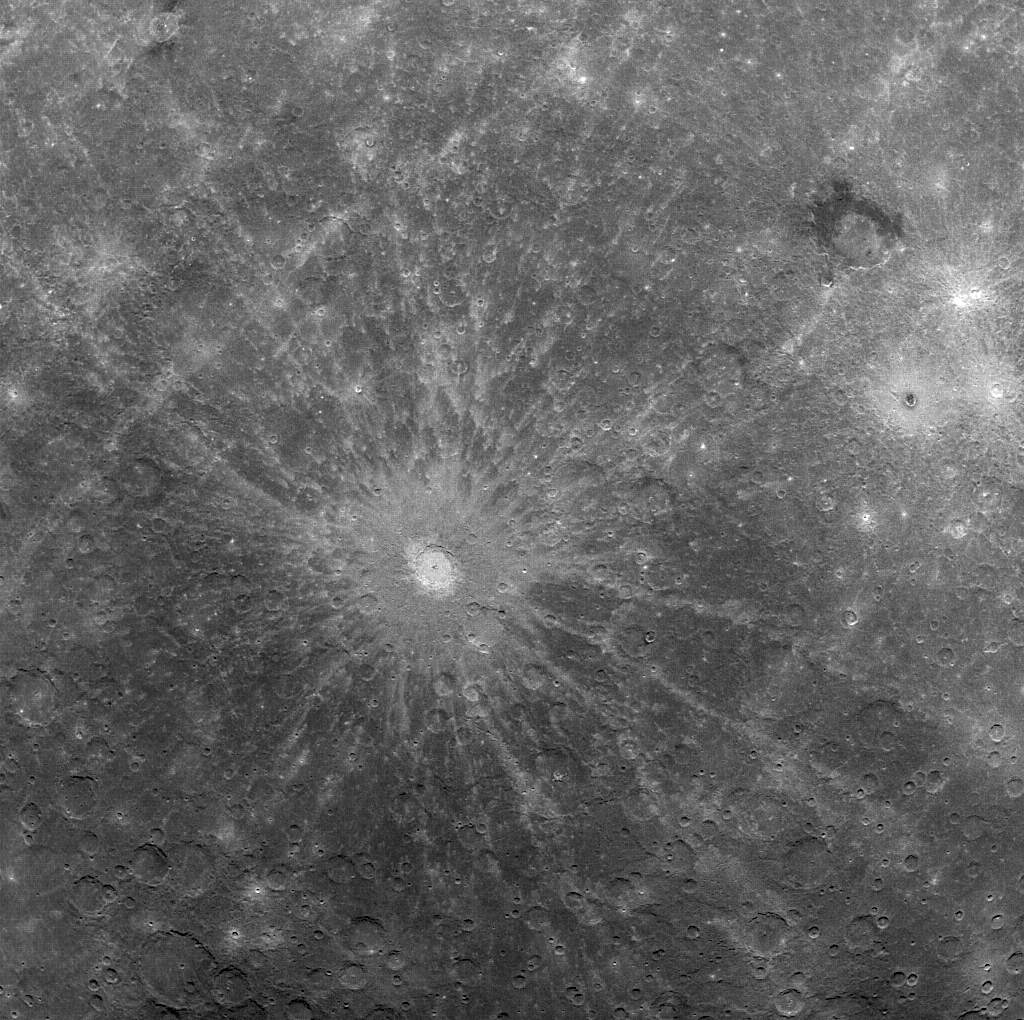

Debussy Makes a Good Impression

This image shows Debussy crater, named for the impressionist-era French composer Claude Debussy. The impact crater’s rim is 80 km in diameter, and the bright crater rays extend for hundreds of kilometers. The object that impacted the surface to form this crater was probably between 4 and 8 km in diameter.

This image was taken with MESSENGER’s Wide Angle Camera (WAC) using the 997-nm filter, one of the 12 filters available for use with the WAC. The WAC is a refracting telescope with a focal length of 78 mm, a field of view of 10.5°, and a collecting area (entrance pupil aperture) of 48 mm2. The detector located on the focal plane is a 1024 x 1024 pixel (1 megapixel) CCD. The filters, which reside on a rotating wheel, range in wavelength from 430 nm to 1040 nm (visible through near-infrared) and include a broadband filter for optical navigation imaging of stars.

On March 17, 2011 (March 18, 2011, UTC), MESSENGER became the first spacecraft ever to orbit the planet Mercury. The mission is currently in its commissioning phase, during which spacecraft and instrument performance are verified through a series of specially designed checkout activities. In the course of the one-year primary mission, the spacecraft’s seven scientific instruments and radio science investigation will unravel the history and evolution of the Solar System’s innermost planet. Visit the Why Mercury? section of this website to learn more about the science questions that the MESSENGER mission has set out to answer.

Date Acquired: March 30, 2011
Image Mission Elapsed Time (MET): 209886978
Image ID: 65083
Instrument: Wide Angle Camera (WAC) of the Mercury Dual Imaging System (MDIS)
WAC Filter: 9 (996 nanometers wavelength)
Center Latitude: -29.7°
Center Longitude: 14.5° E
Resolution: 2 kilometers/pixel (1.2 miles/pixel)
Scale: Debussy has a diameter of 80 kilometers (50 miles)

These images are from MESSENGER, a NASA Discovery mission to conduct the first orbital study of the innermost planet, Mercury. For information regarding the use of images, see the MESSENGER image use policy.

Credit: NASA/Johns Hopkins University Applied Physics Laboratory/Carnegie Institution of Washington